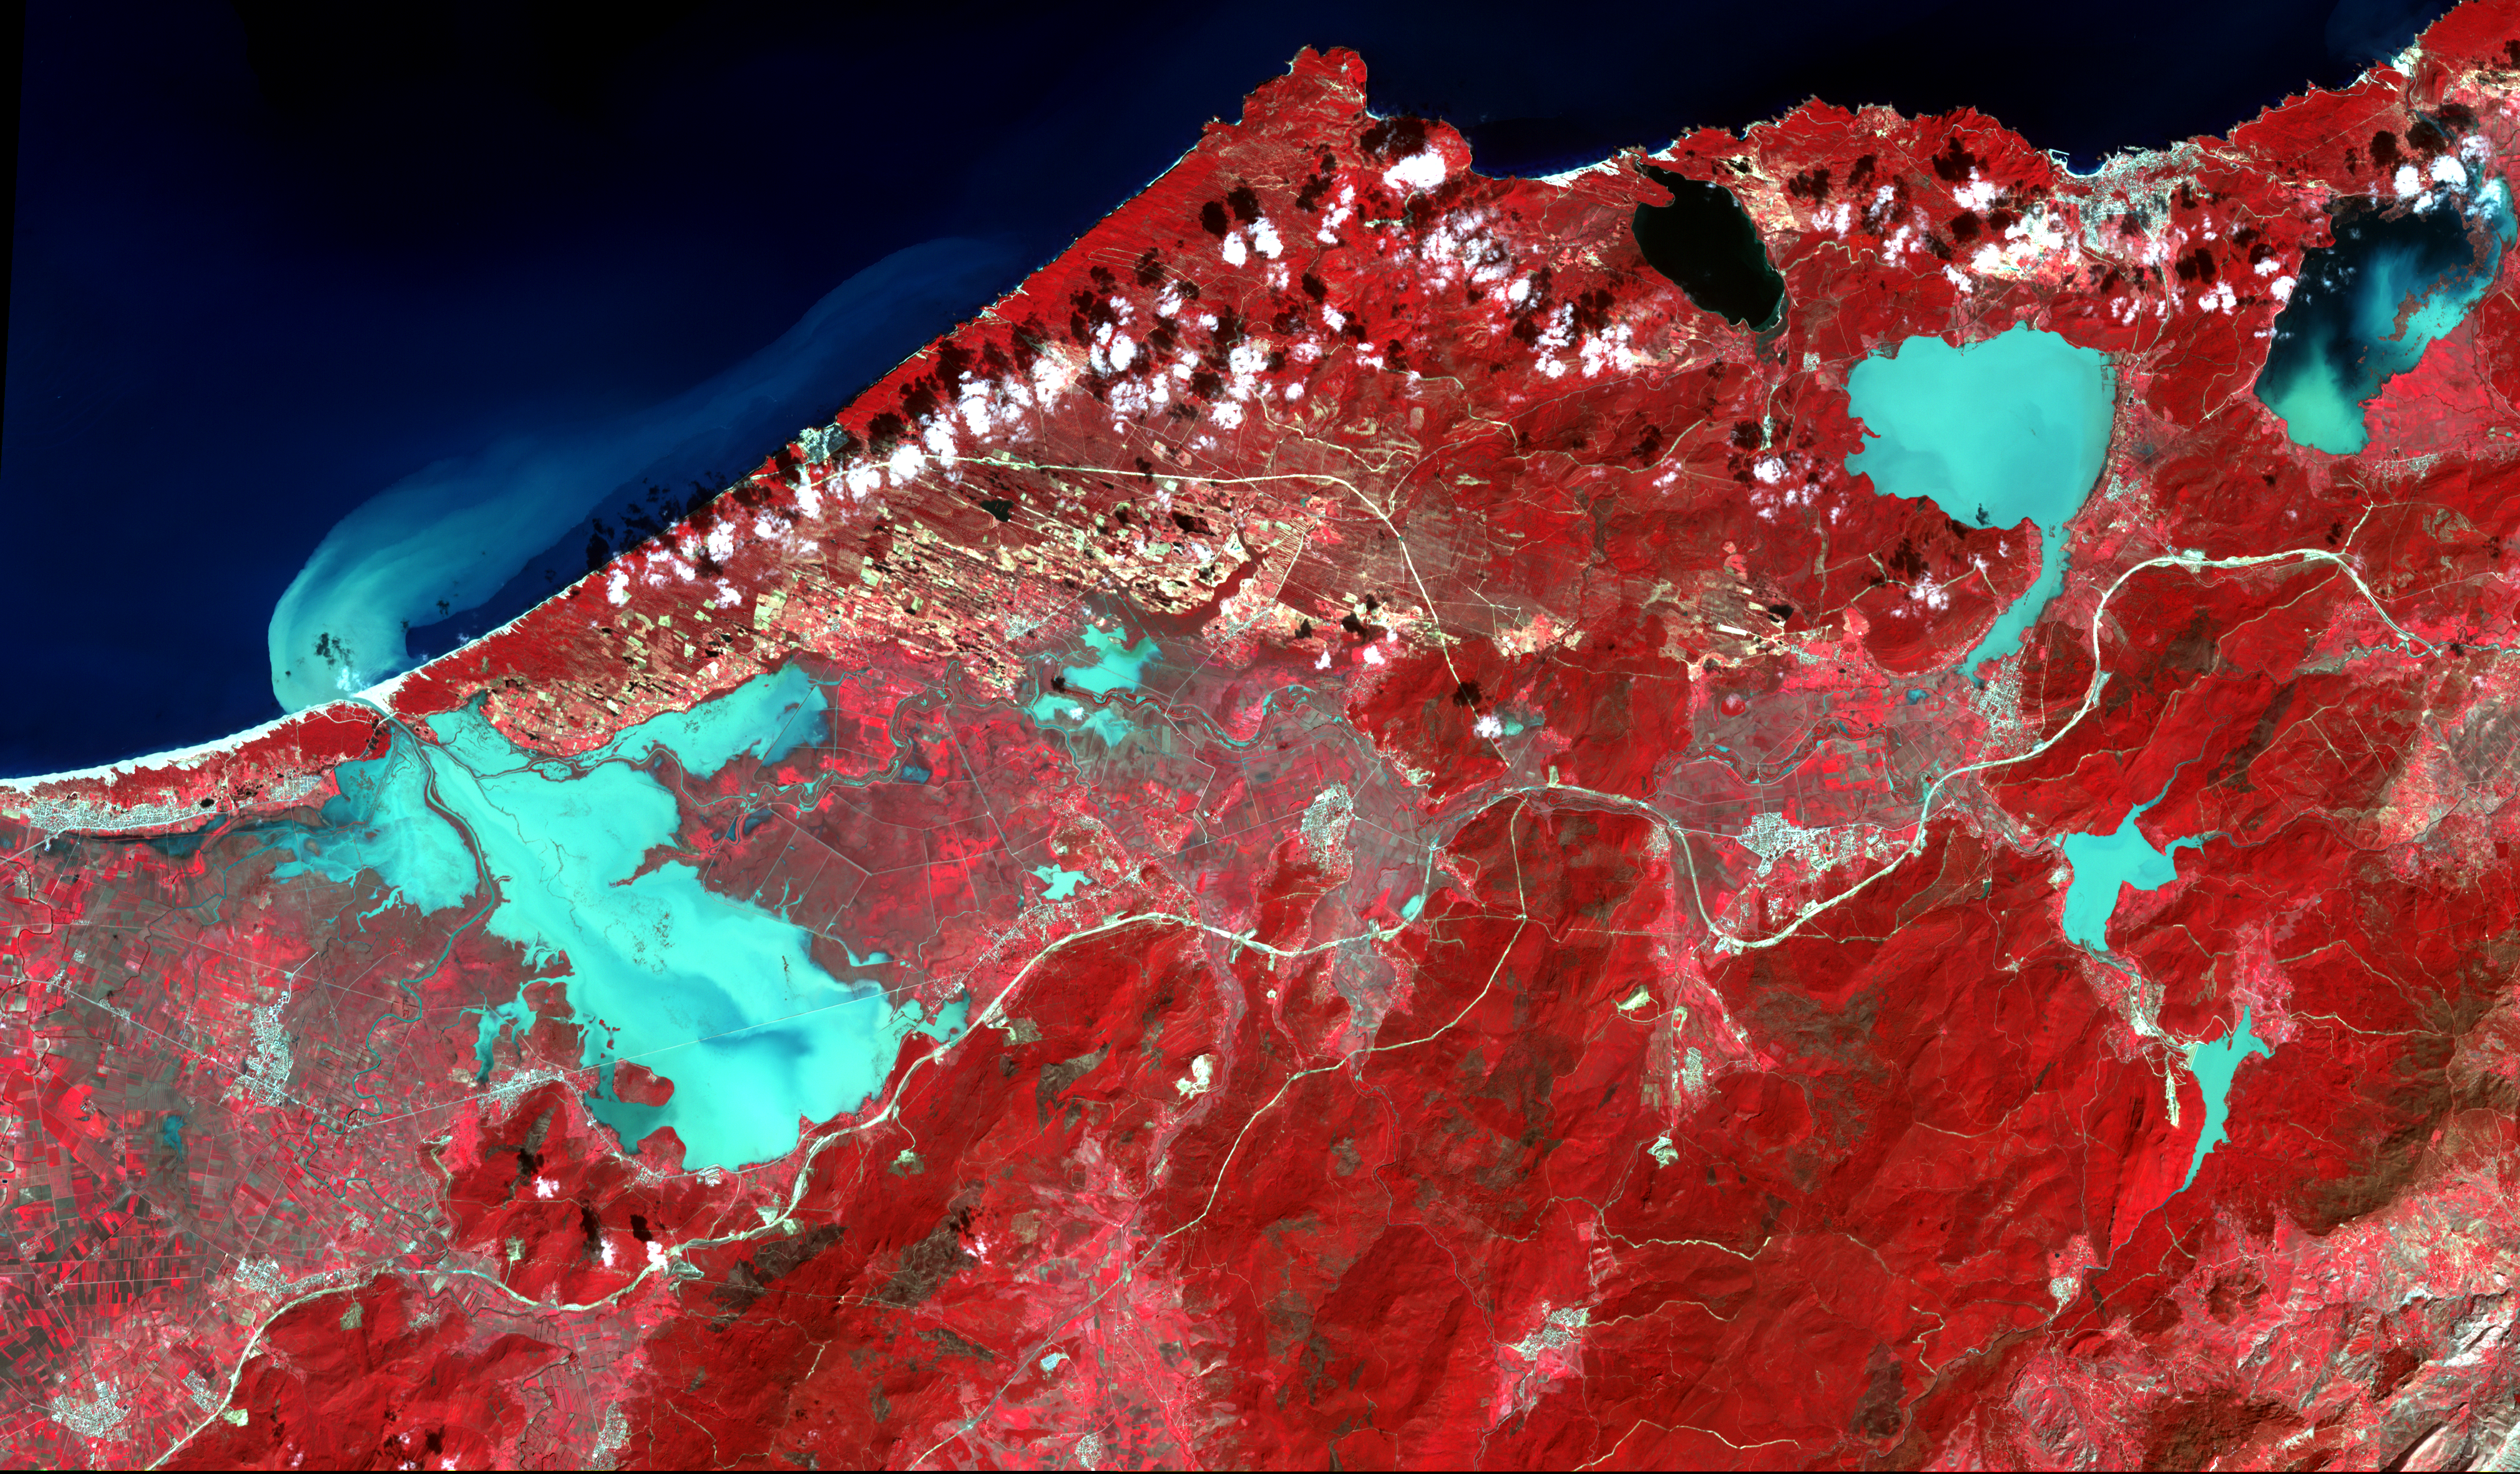

NASA Spacecraft Monitors Flooding in Algeria

Extremely heavy rains fell at the end of February 2012 in the northern Algerian province of El Tarf, near the Tunisian border. The rainfall total was the greatest recorded in the last 30 years. The Seybouse River overflowed its banks, submerging adjacent villages. Overflow from the Bougous, Mexa and Cheffia dams added to the misery. In this image from the Advanced Spaceborne Thermal Emission and Reflection Radiometer (ASTER) instrument on NASA’s Terra spacecraft, acquired March 1, 2012, vegetation is shown in red and water is depicted as black to turquoise, depending on how much sediment it contains. The image is located at 36.7 degrees north latitude and 8.3 degrees east longitude. It covers an area of 22 by 37.2 miles (34 by 60 kilometers).

With its 14 spectral bands from the visible to the thermal infrared wavelength region and its high spatial resolution of 15 to 90 meters (about 50 to 300 feet), ASTER images Earth to map and monitor the changing surface of our planet. ASTER is one of five Earth-observing instruments launched Dec. 18, 1999, on Terra. The instrument was built by Japan’s Ministry of Economy, Trade and Industry. A joint U.S./Japan science team is responsible for validation and calibration of the instrument and data products.

The broad spectral coverage and high spectral resolution of ASTER provides scientists in numerous disciplines with critical information for surface mapping and monitoring of dynamic conditions and temporal change. Example applications are: monitoring glacial advances and retreats; monitoring potentially active volcanoes; identifying crop stress; determining cloud morphology and physical properties; wetlands evaluation; thermal pollution monitoring; coral reef degradation; surface temperature mapping of soils and geology; and measuring surface heat balance.

The U.S. science team is located at NASA’s Jet Propulsion Laboratory, Pasadena, Calif. The Terra mission is part of NASA’s Science Mission Directorate, Washington, D.C.

Credit: NASA/GSFC/METI/ERSDAC/JAROS, and U.S./Japan ASTER Science Team